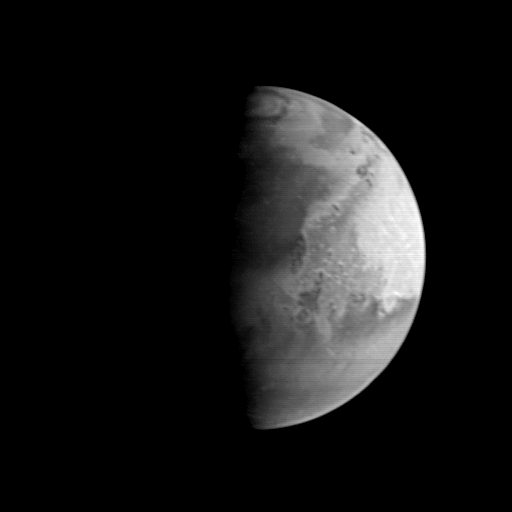

MGS Approach Image – 37.2° W Longitude

This image of Mars shows an area centered near the Pathfinder landing site. The dark area north of the center of the image along the sunrise terminator is Acidalia Planitia–the Pathfinder landing site is about a third of the way down from this dark area across the light Chryse plains. The bright area near the edge of the planet is Arabia. The lower 40% of the image contains the Xanthe, Margaritifer, and Meridiani highlands, heavily-cratered, ancient areas of the most intense erosion seen on Mars. These will be among the more important targets of the MOC when it begins detailed studies in March 1998.

Malin Space Science Systems and the California Institute of Technology built the MOC using spare hardware from the Mars Observer mission. MSSS operates the camera from its facilities in San Diego, CA. The Jet Propulsion Laboratory operates the Mars Global Surveyor spacecraft with its industrial partner, Lockheed Martin Astronautics, from facilities in Pasadena, CA and Denver, CO.

Credit: NASA/JPL/Malin Space Science Systems